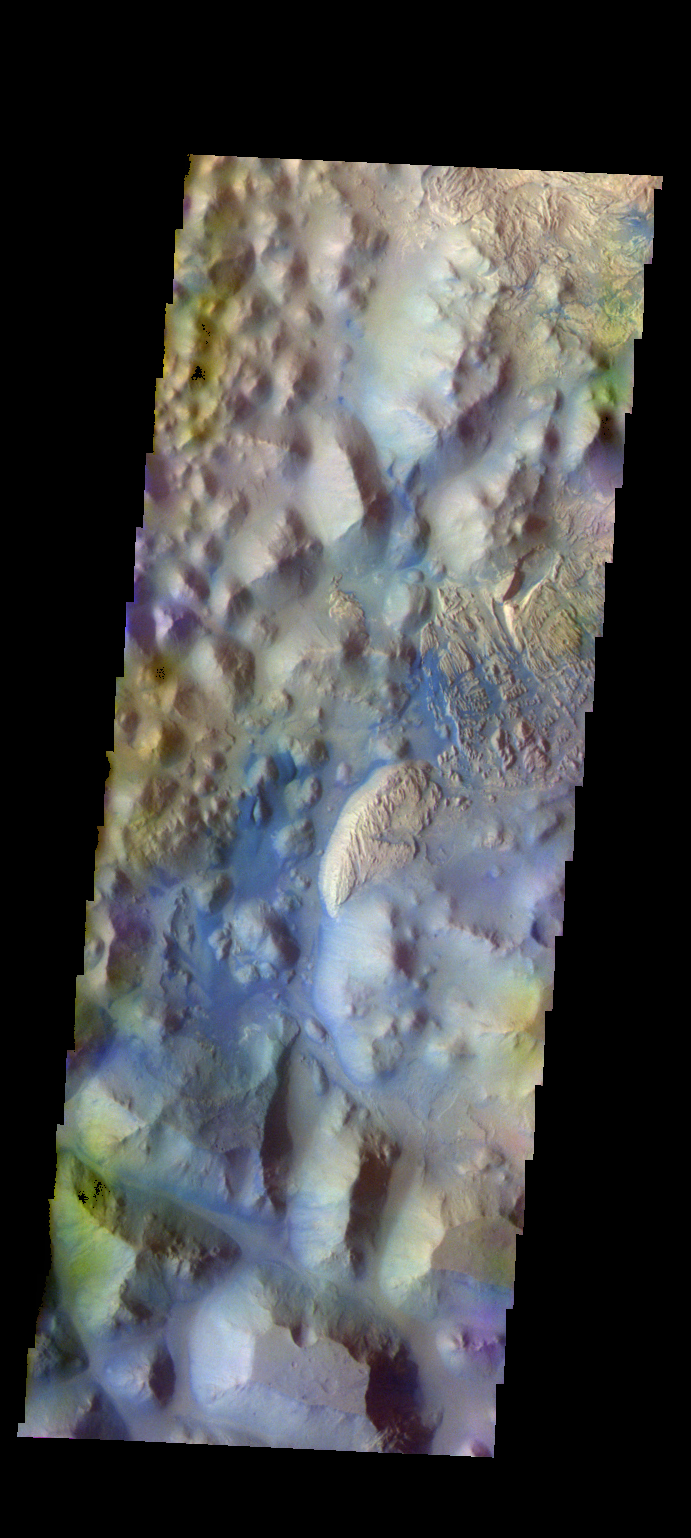

Iani Chaos – False Color

The THEMIS camera contains 5 filters. The data from different filters can be combined in multiple ways to create a false color image. These false color images may reveal subtle variations of the surface not easily identified in a single band image. Today’s false color image shows part of Iani Chaos. The “dark blue” material is likely basaltic sand.

Credit: NASA/JPL-Caltech/ASU